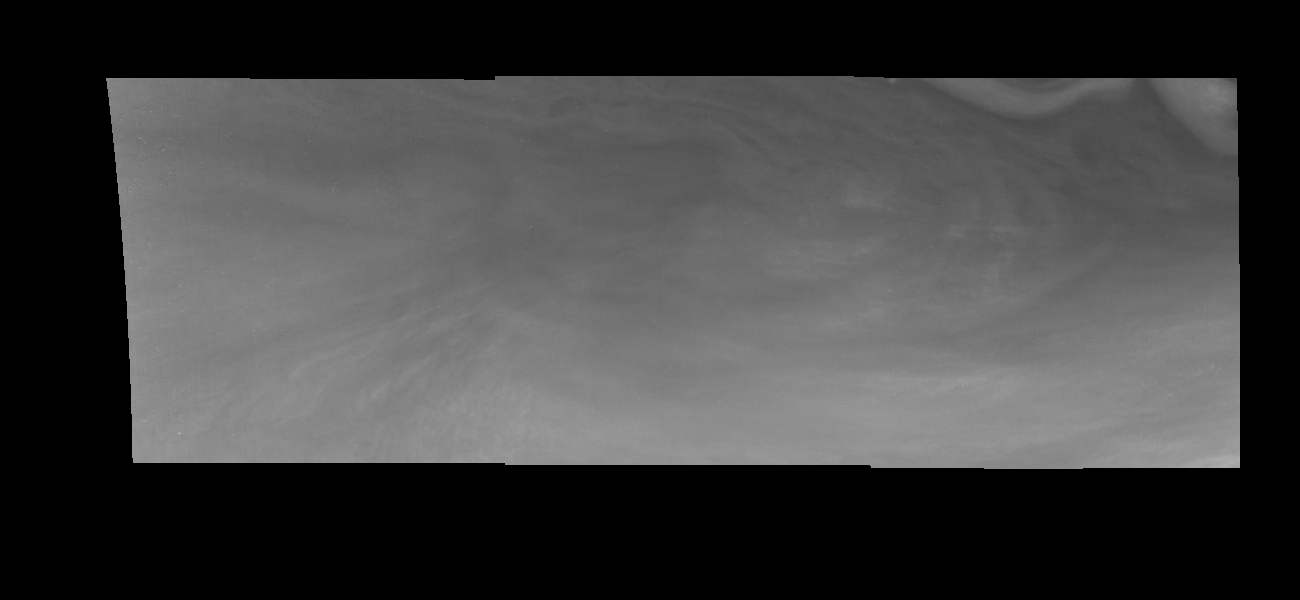

Jupiter’s Equatorial Region in Violet Light (Time Set 1)

Mosaic of an equatorial “hotspot” on Jupiter at 410 nanometers (nm). The mosaic covers an area of 34,000 kilometers by 11,000 kilometers. Light at 410 nm is affected by the sizes and compositions of cloud particles, as well as the trace chemicals that give Jupiter’s clouds their colors. This image shows the features of Jupiter’s main visible cloud deck and the hazy cloud layer above it. The dark region near the center of the mosaic is an equatorial “hotspot” similar to the Galileo Probe entry site. These features are holes in the bright, reflective, equatorial cloud layer where warmer thermal emission from Jupiter’s deep atmosphere can pass through. The circulation patterns observed here along with the composition measurements from the Galileo Probe suggest that dry air may be converging and sinking over these regions, maintaining their cloud-free appearance.

North is at the top. The mosaic covers latitudes 1 to 10 degrees and is centered at longitude 336 degrees West. The smallest resolved features are tens of kilometers in size. These images were taken on December 17, 1996, at a range of 1.5 million kilometers by the Solid State Imaging system aboard NASA’s Galileo spacecraft.

The Jet Propulsion Laboratory, Pasadena, CA manages the mission for NASA’s Office of Space Science, Washington, DC.

Credit: NASA/JPL